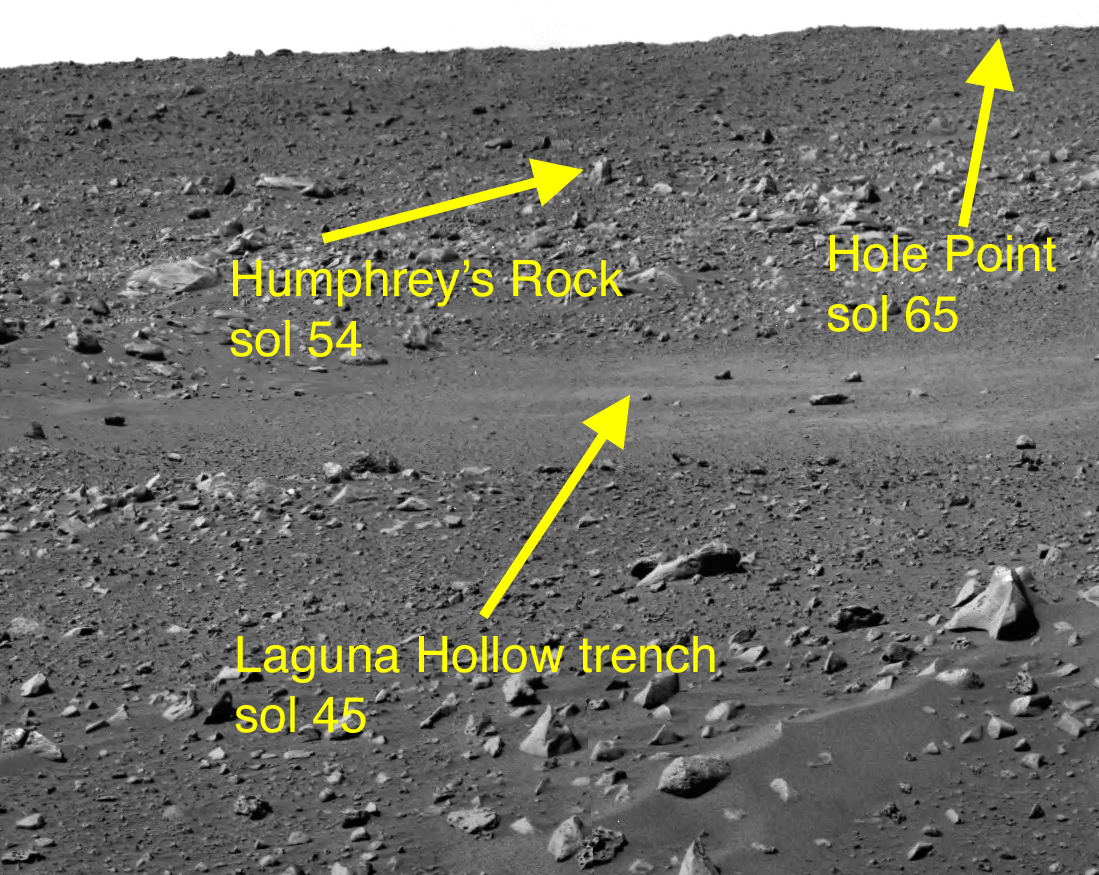

Three Stops Ahead

This image taken by the navigation camera on the Mars Exploration Rover Spirit shows the view ahead of the rover on the 44th martian day, or sol, if its mission. Directly in front of the rover is the shallow depression dubbed “Laguna Hollow,” where it dug a trench with one of its wheels. Further in the distance and to the right is the rock nicknamed “Humphrey,” and even further up and to the right is another rock called “Hole Point.” These three features line the path the rover is taking to the large crater dubbed “Bonneville.” Listed on the picture are the sols on which the rover reached each of these milestones.

Credit: NASA/JPL